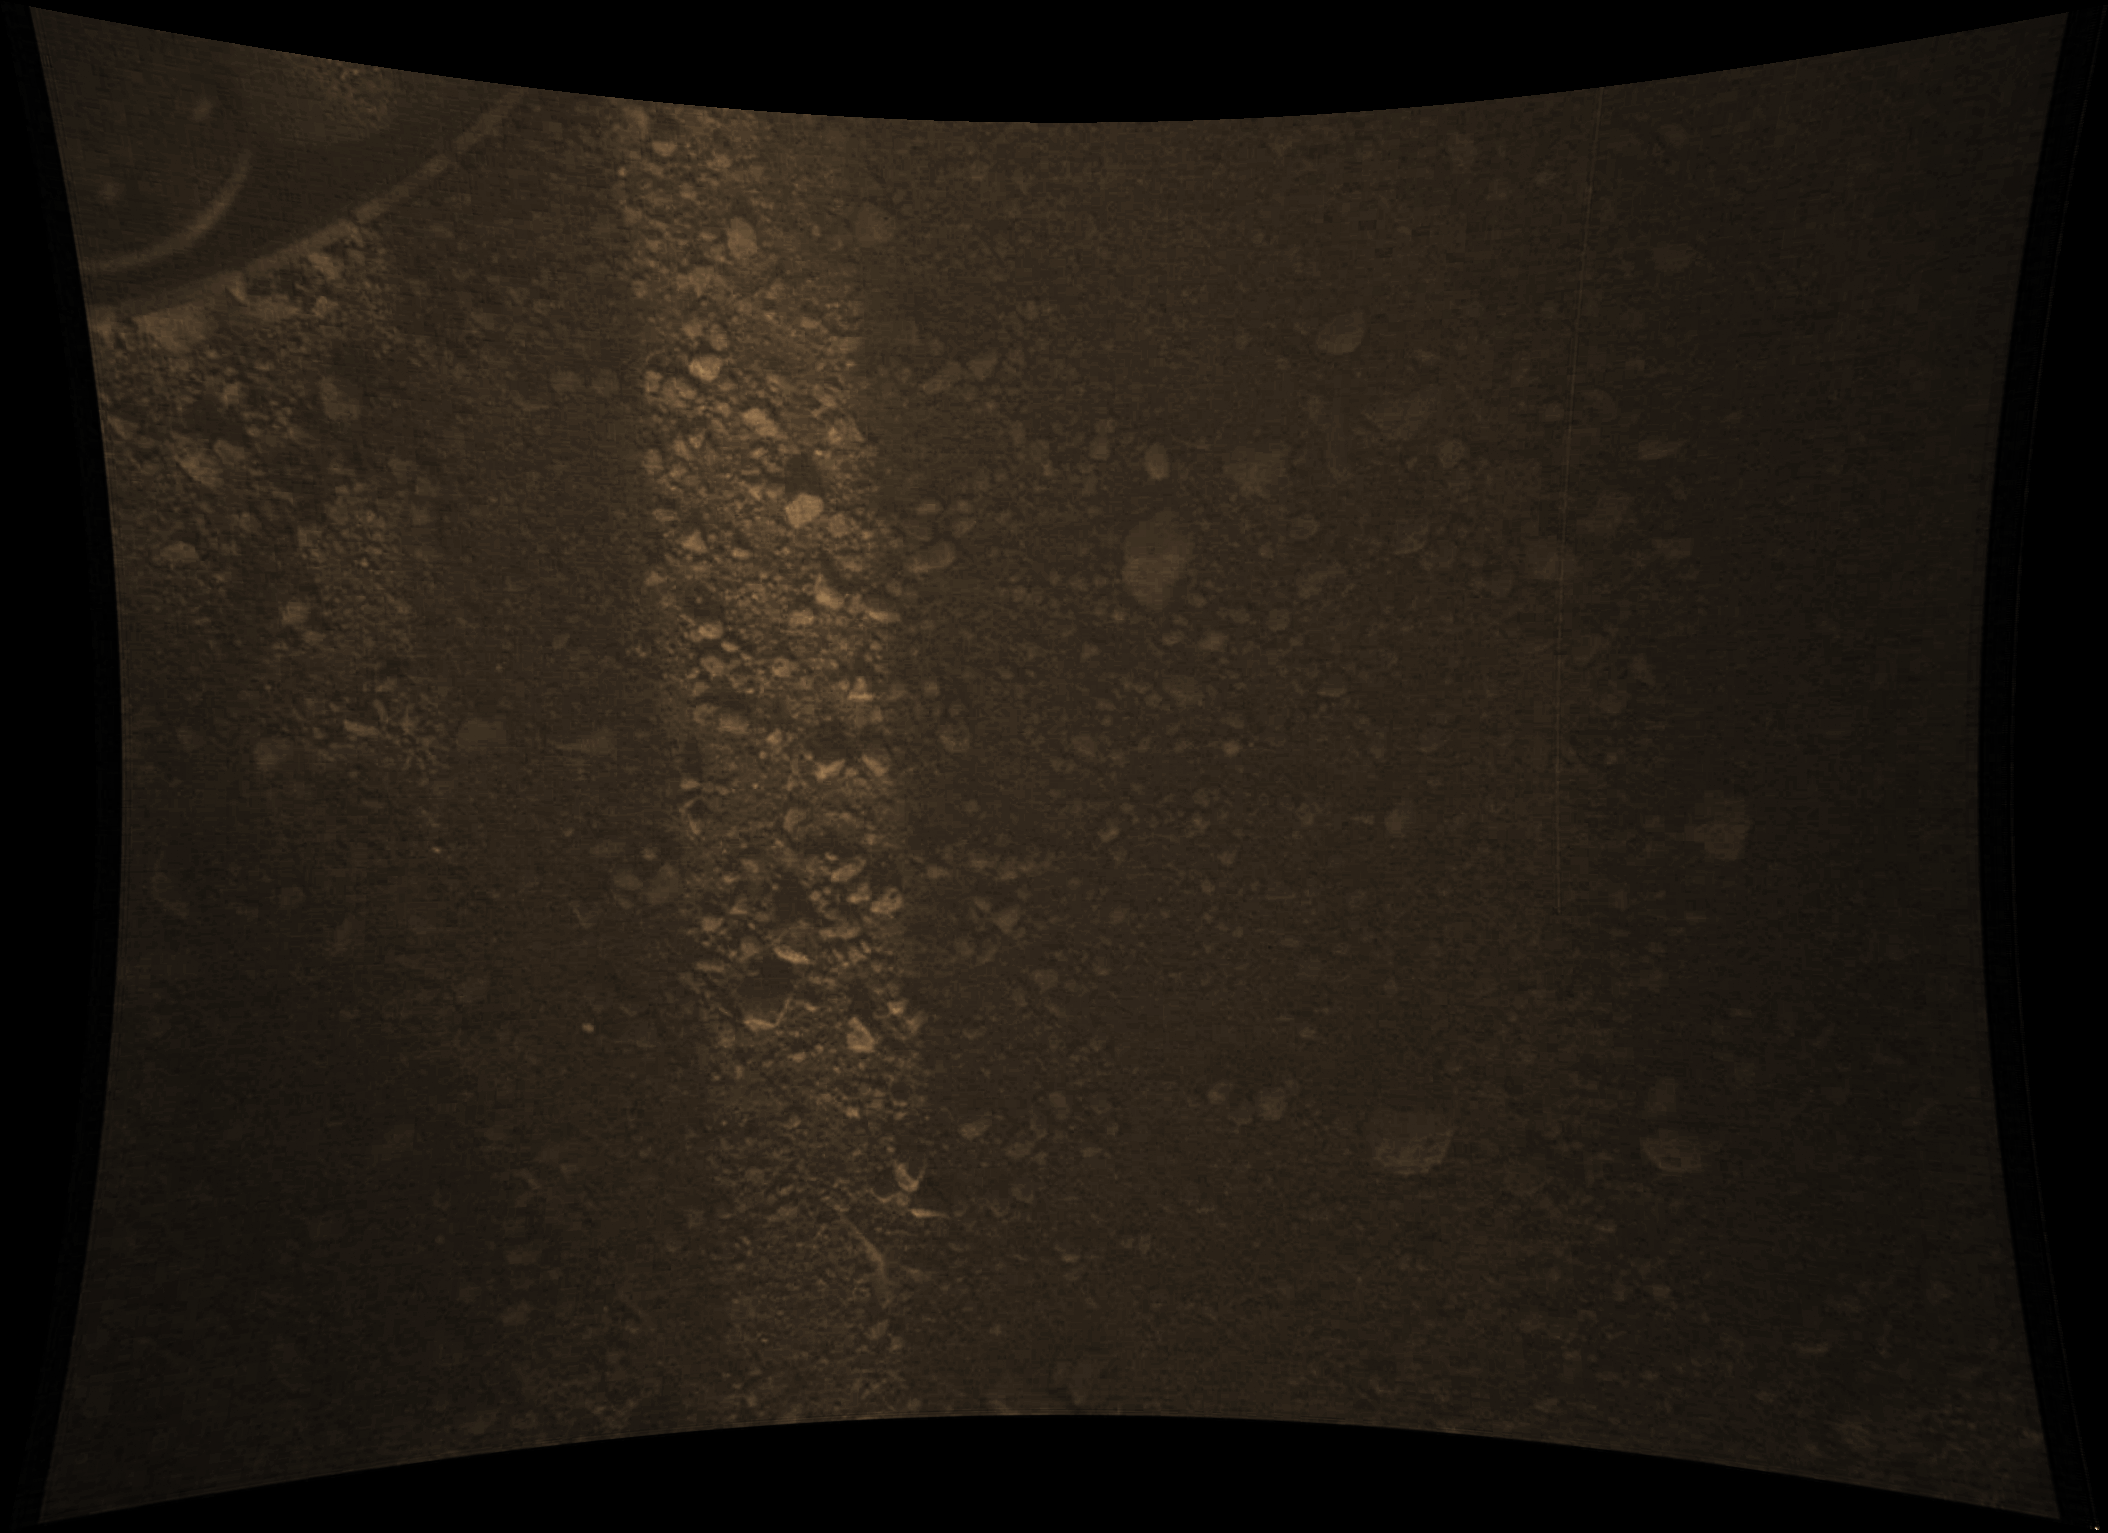

Gravel-Covered Martian Surface

Annotated Image

This full-resolution color image from NASA’s Curiosity Rover shows the gravel-covered surface of Mars. It was taken by the Mars Descent Imager (MARDI) several minutes after Curiosity touched down on Mars.

The camera is about 30 inches (70 centimeters) from the surface as the rover sits on the ground. The image pixel scale is about 0.02 inches (0.5 millimeters), but the camera is slightly out of focus at this distance, so the actual ground scale is about 0.06 inches (1.5 millimeters). A sliver of sunlight passing through the structure of the rover illuminates the surface. The largest rock fragment in the image is about 2 inches (5 centimeters) long. Most are much smaller. A rover wheel is visible at the top left.

This is the 1,008th image that MARDI took. The original image from MARDI has been geometrically corrected to look flat. Curiosity landed inside of a crater known as Gale Crater.

Credit: NASA/JPL-Caltech/MSSS